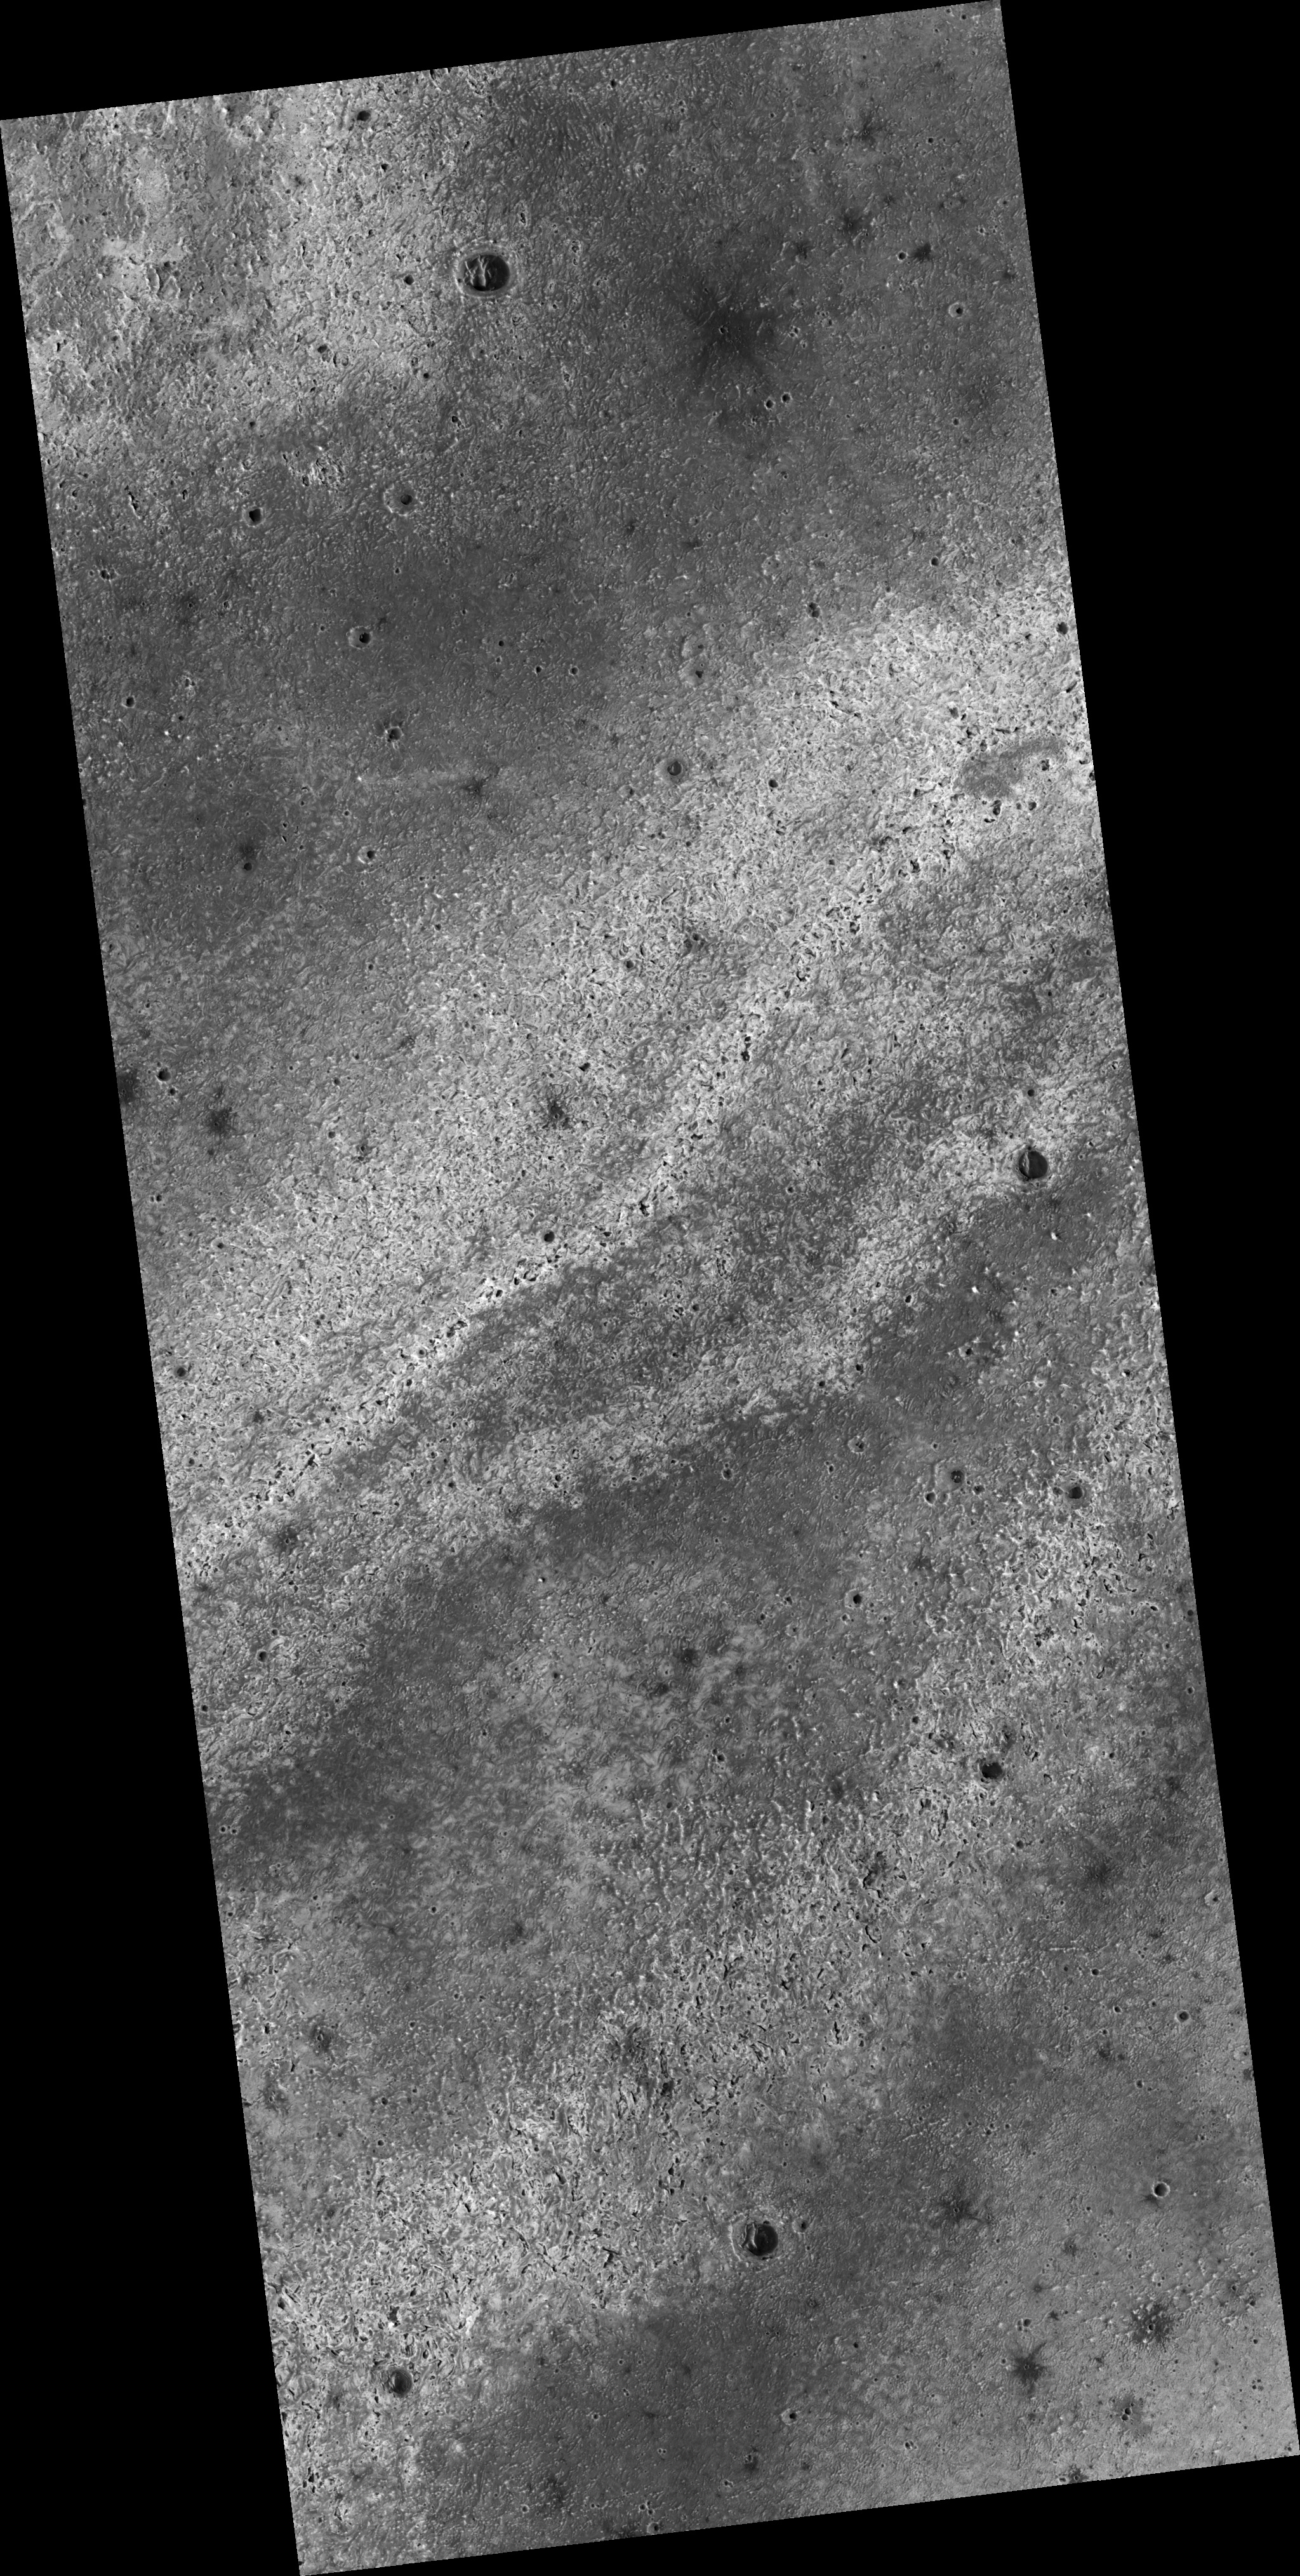

Proposed MSL Site in East Meridiani

This HiRISE image (PSP_003326_1800) of proposed landing site for the Mars Science Laboratory (MSL) in East Meridiani.

Observation Toolbox
Acquisition date: 4 April 2007
Local Mars time: 3:33 PM
Degrees latitude (centered): 0.0°
Degrees longitude (East): 3.6°
Range to target site: 273.6 km (171.0 miles)
Original image scale range: 27.4 cm/pixel (with 1 x 1 binning) so objects ~82 cm across are resolved
Map-projected scale: 25 cm/pixel and north is up
Map-projection: EQUIRECTANGULAR
Emission angle: 9.4°
Phase angle: 64.0°
Solar incidence angle: 55°, with the Sun about 35° above the horizon
Solar longitude: 217.8 °, Northern Autumn

NASA’s Jet Propulsion Laboratory, a division of the California Institute of Technology in Pasadena, manages the Mars Reconnaissance Orbiter for NASA’s Science Mission Directorate, Washington. Lockheed Martin Space Systems, Denver, is the prime contractor for the project and built the spacecraft. The High Resolution Imaging Science Experiment is operated by the University of Arizona, Tucson, and the instrument was built by Ball Aerospace and Technology Corp., Boulder, Colo.

Credit: NASA/JPL/Univ. of Arizona